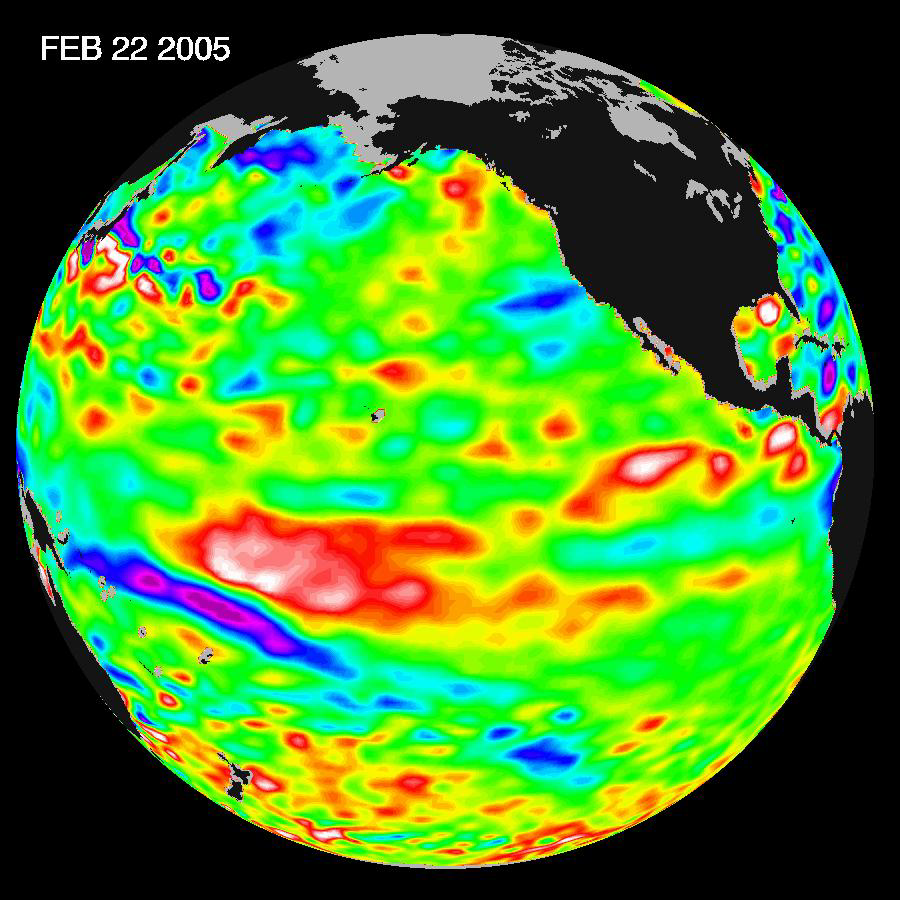

El Niño: The Weak, Getting Weaker

Recent sea-level height data from the U.S./France Jason altimetric satellite during a 10-day cycle ending February 22, 2005, show that the central equatorial Pacific continues to exhibit an area of higher-than-normal sea surface heights (warmer-than-normal sea surface temperatures), centered at 180 degrees West, the International Dateline. This feature contrasts with lower than normal sea levels, cooler ocean waters, in the eastern equatorial Pacific. This change indicates the weak El Niño is dissipating, tending towards neutral conditions. Scientists will continue to monitor the Pacific closely for further signs of either El Niño or La Niña development.The image shows a red area in the central equatorial Pacific that is about 10 centimeters (4 inches) above normal. These red sea surface heights equate to sea surface temperature departures greater than one degree Celsius (two degrees Fahrenheit).These images show sea surface height anomalies with the seasonal cycle (the effects of summer, fall, winter, and spring) removed. The differences between what we see and what is normal for different times and regions are called anomalies, or residuals. When oceanographers and climatologists view these “anomalies” they can identify unusual patterns and can tell us how heat is being stored in the ocean to influence future planetary climate events. Each image is a 10-day average of data, ending on the date indicated.

The U.S. portion of the Jason mission is managed by JPL for NASA’s Earth Science Enterprise, Washington, D.C. Research on Earth’s oceans using Jason and other space-based capabilities is conducted by NASA’s Earth Science Enterprise to better understand and protect our home planet.

Credit: NASA/JPL Ocean Surface Topography Team